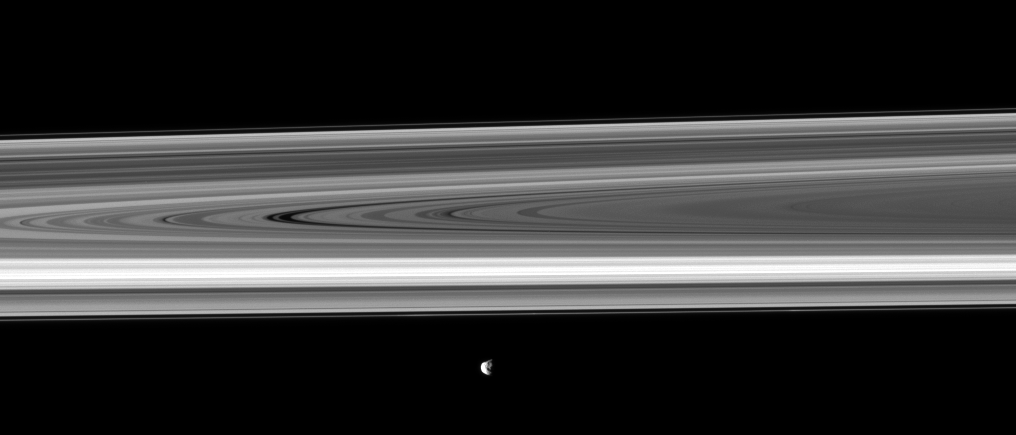

Janus Before the Rings

Saturn’s moon Janus, its rugged surface shown in shadow and light, passes before the planet’s rings.

See PIA11575 to see a closer view of this moon. Janus (179 kilometers, or 111 miles across) is closer to Cassini than the rings are. This view looks toward the northern, sunlit side of the rings from about 1 degree above the ringplane.

The image was taken in visible light with the Cassini spacecraft narrow-angle camera on Oct. 17, 2009. The view was acquired at a distance of approximately 1.6 million kilometers (994,000 miles) from Janus and at a Sun-Janus-spacecraft, or phase, angle of 91 degrees. Image scale is 10 kilometers (6 miles) per pixel.

The Cassini-Huygens mission is a cooperative project of NASA, the European Space Agency and the Italian Space Agency. The Jet Propulsion Laboratory, a division of the California Institute of Technology in Pasadena, manages the mission for NASA’s Science Mission Directorate, Washington, D.C. The Cassini orbiter and its two onboard cameras were designed, developed and assembled at JPL. The imaging operations center is based at the Space Science Institute in Boulder, Colo.

Credit: NASA/JPL/Space Science Institute